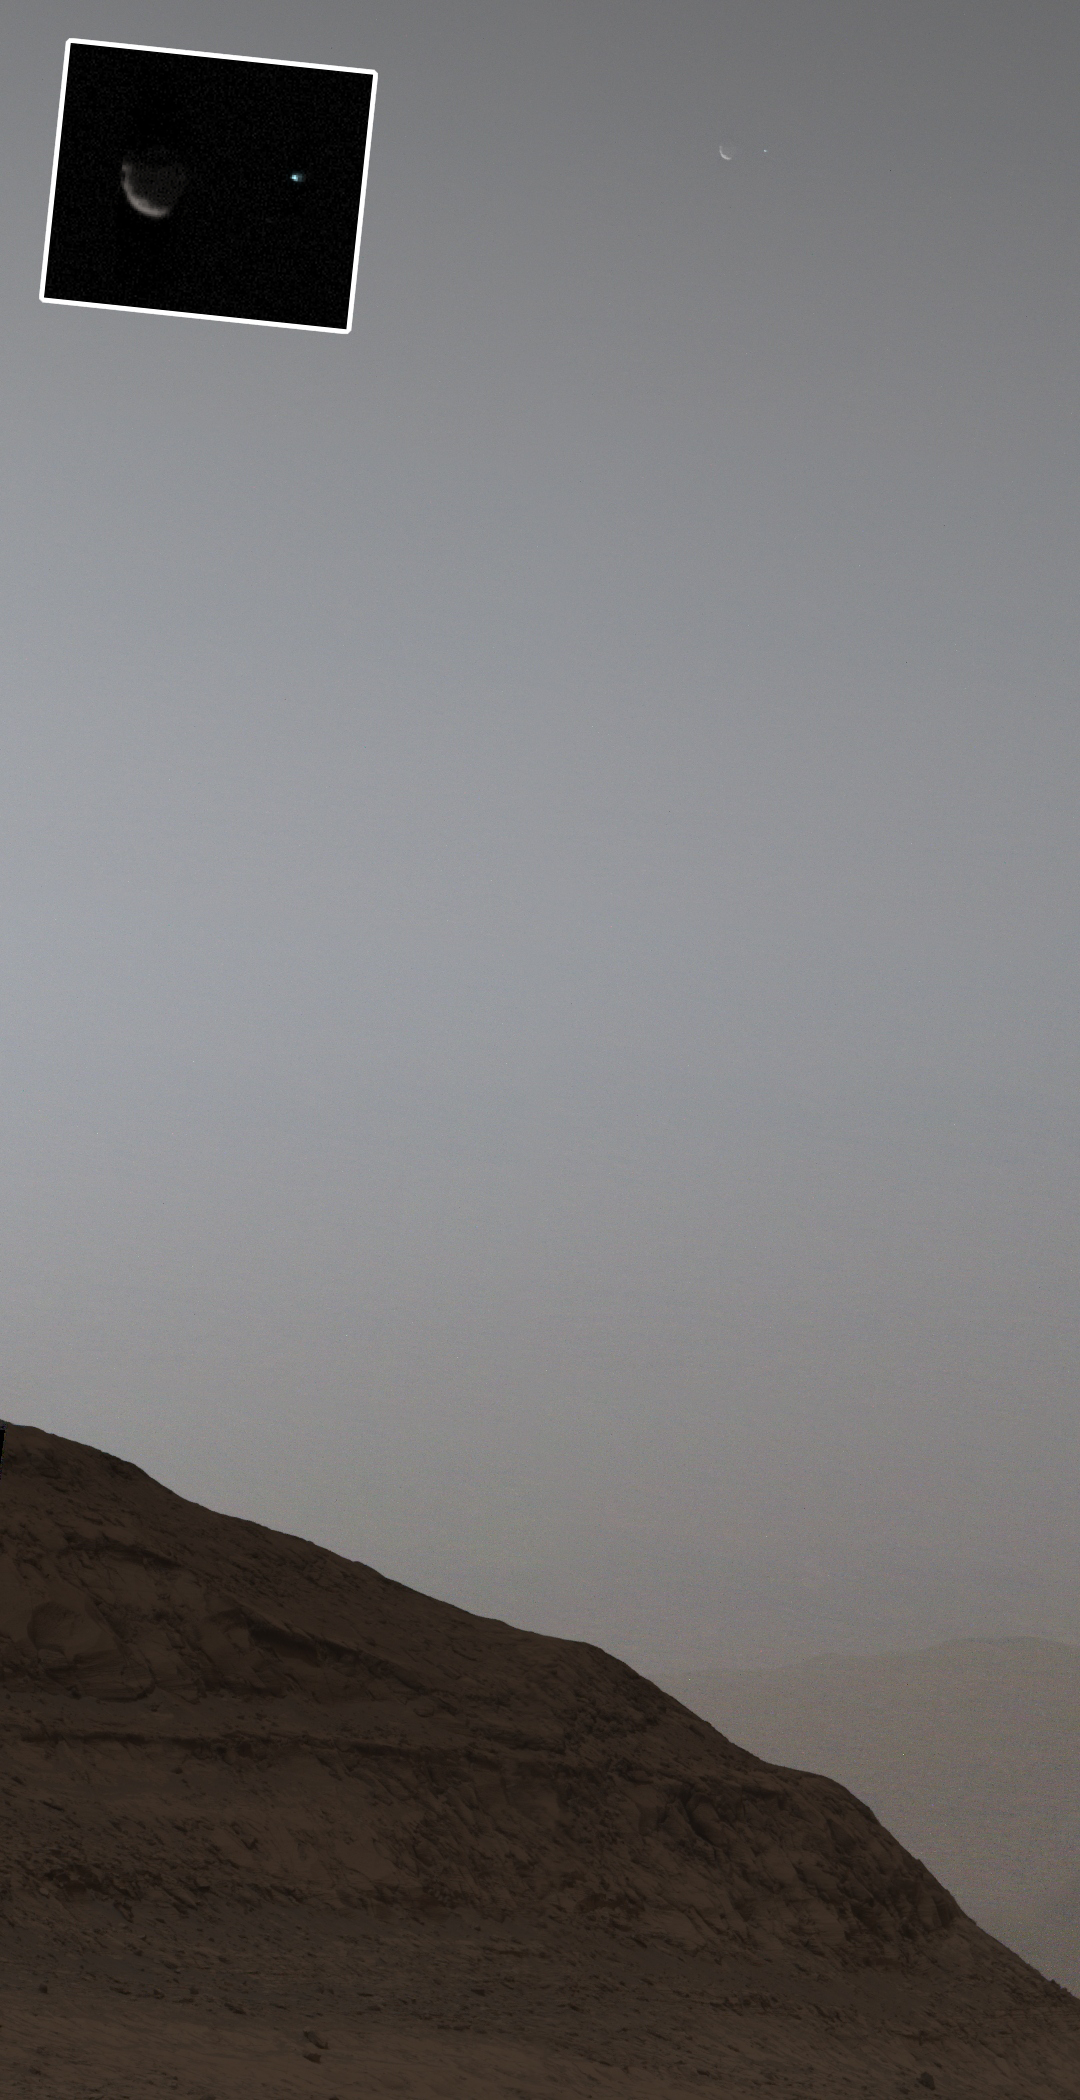

Curiosity Views Earth Setting, Phobos Rising

Figure A

Figure B

NASA’s Curiosity Mars rover used its Mast Camera, or Mastcam, to capture this view of Earth setting while Phobos, one of Mars’ two moons, is rising. It’s the first time an image of the two celestial bodies have been captured together from the surface of Mars.

The image is a composite of five short exposures and 12 long exposures all taken on Sept. 5, 2024, the 4,295th Martian day, or sol, of Curiosity’s mission. An inset in the image shows Phobos on the left and Earth on the right. From the rover’s perspective, the inset area would be about half the width of a thumb held at arm’s length.

The image shows the sky over Texoli, a butte on lower Mount Sharp, a 3-mile-tall (5-kilometer-tall) mountain that Curiosity has been ascending since 2014.

Figure A shows the Mastcam image without the inset.

Figure B is just the inset.

Curiosity was built by NASA’s Jet Propulsion Laboratory, which is managed by Caltech in Pasadena, California. JPL leads the mission on behalf of NASA’s Science Mission Directorate in Washington. Malin Space Science Systems in San Diego built and operates Mastcam.

Credit: NASA/JPL-Caltech/MSSS